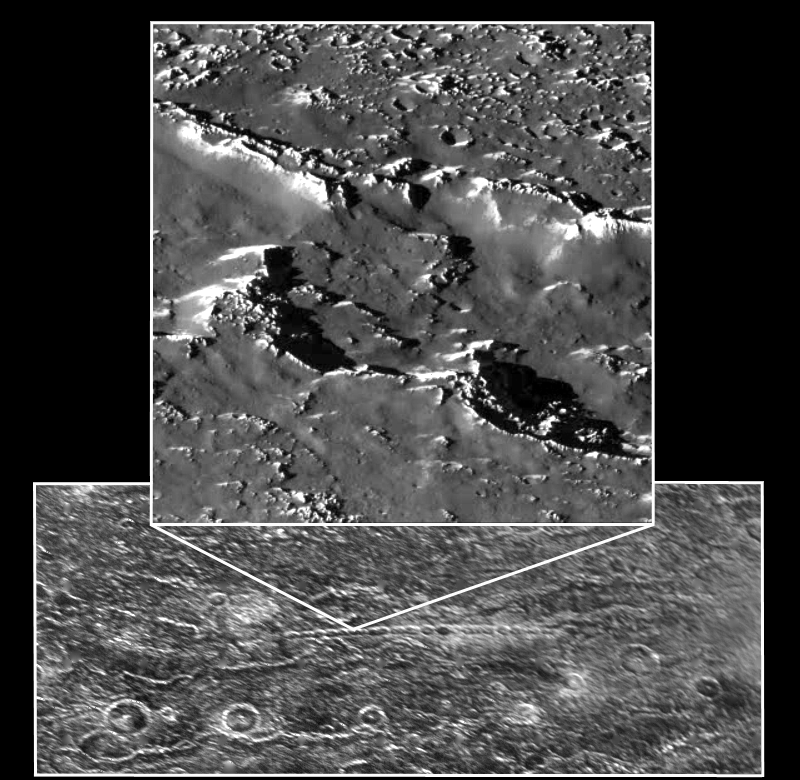

Callisto Crater Chain at High Resolution Shown in Context

A portion of a chain of impact craters on Jupiter’s moon Callisto is seen in this image taken by the Galileo spacecraft on November 4, 1996. This crater chain on Callisto is believed to result from the impact of a split object, similar to the fragments of Comet Shoemaker-Levy 9 which smashed into Jupiter’s atmosphere in July of 1994. This high-resolution view, taken by Galileo’s solid state imaging television camera during its third orbit around Jupiter, is of Callisto’s northern hemisphere at 35 degrees north, 46 degrees west, and covers an area of about eight miles (13 kilometers) across. The smallest visible crater is about 140 yards (130 meters) across. The image was taken at a range of 974 miles (1,567 kilometers).

On a global scale, Callisto is heavily cratered, indicating the great age of its surface. At the scale of this image, it was anticipated that the surface would be heavily cratered as well; however, there is a surprising lack of small craters, suggesting that one or more processes have obliterated these and other small-scale features. For example, downslope movement of ice-rich debris could bury small craters. The bright slopes visible in this picture represent places where downslope movement has taken place, exposing fresh ice surfaces.

The Jet Propulsion Laboratory manages the Galileo mission for NASA’s Office of Space Science, Washington, DC.

Credit: NASA/JPL